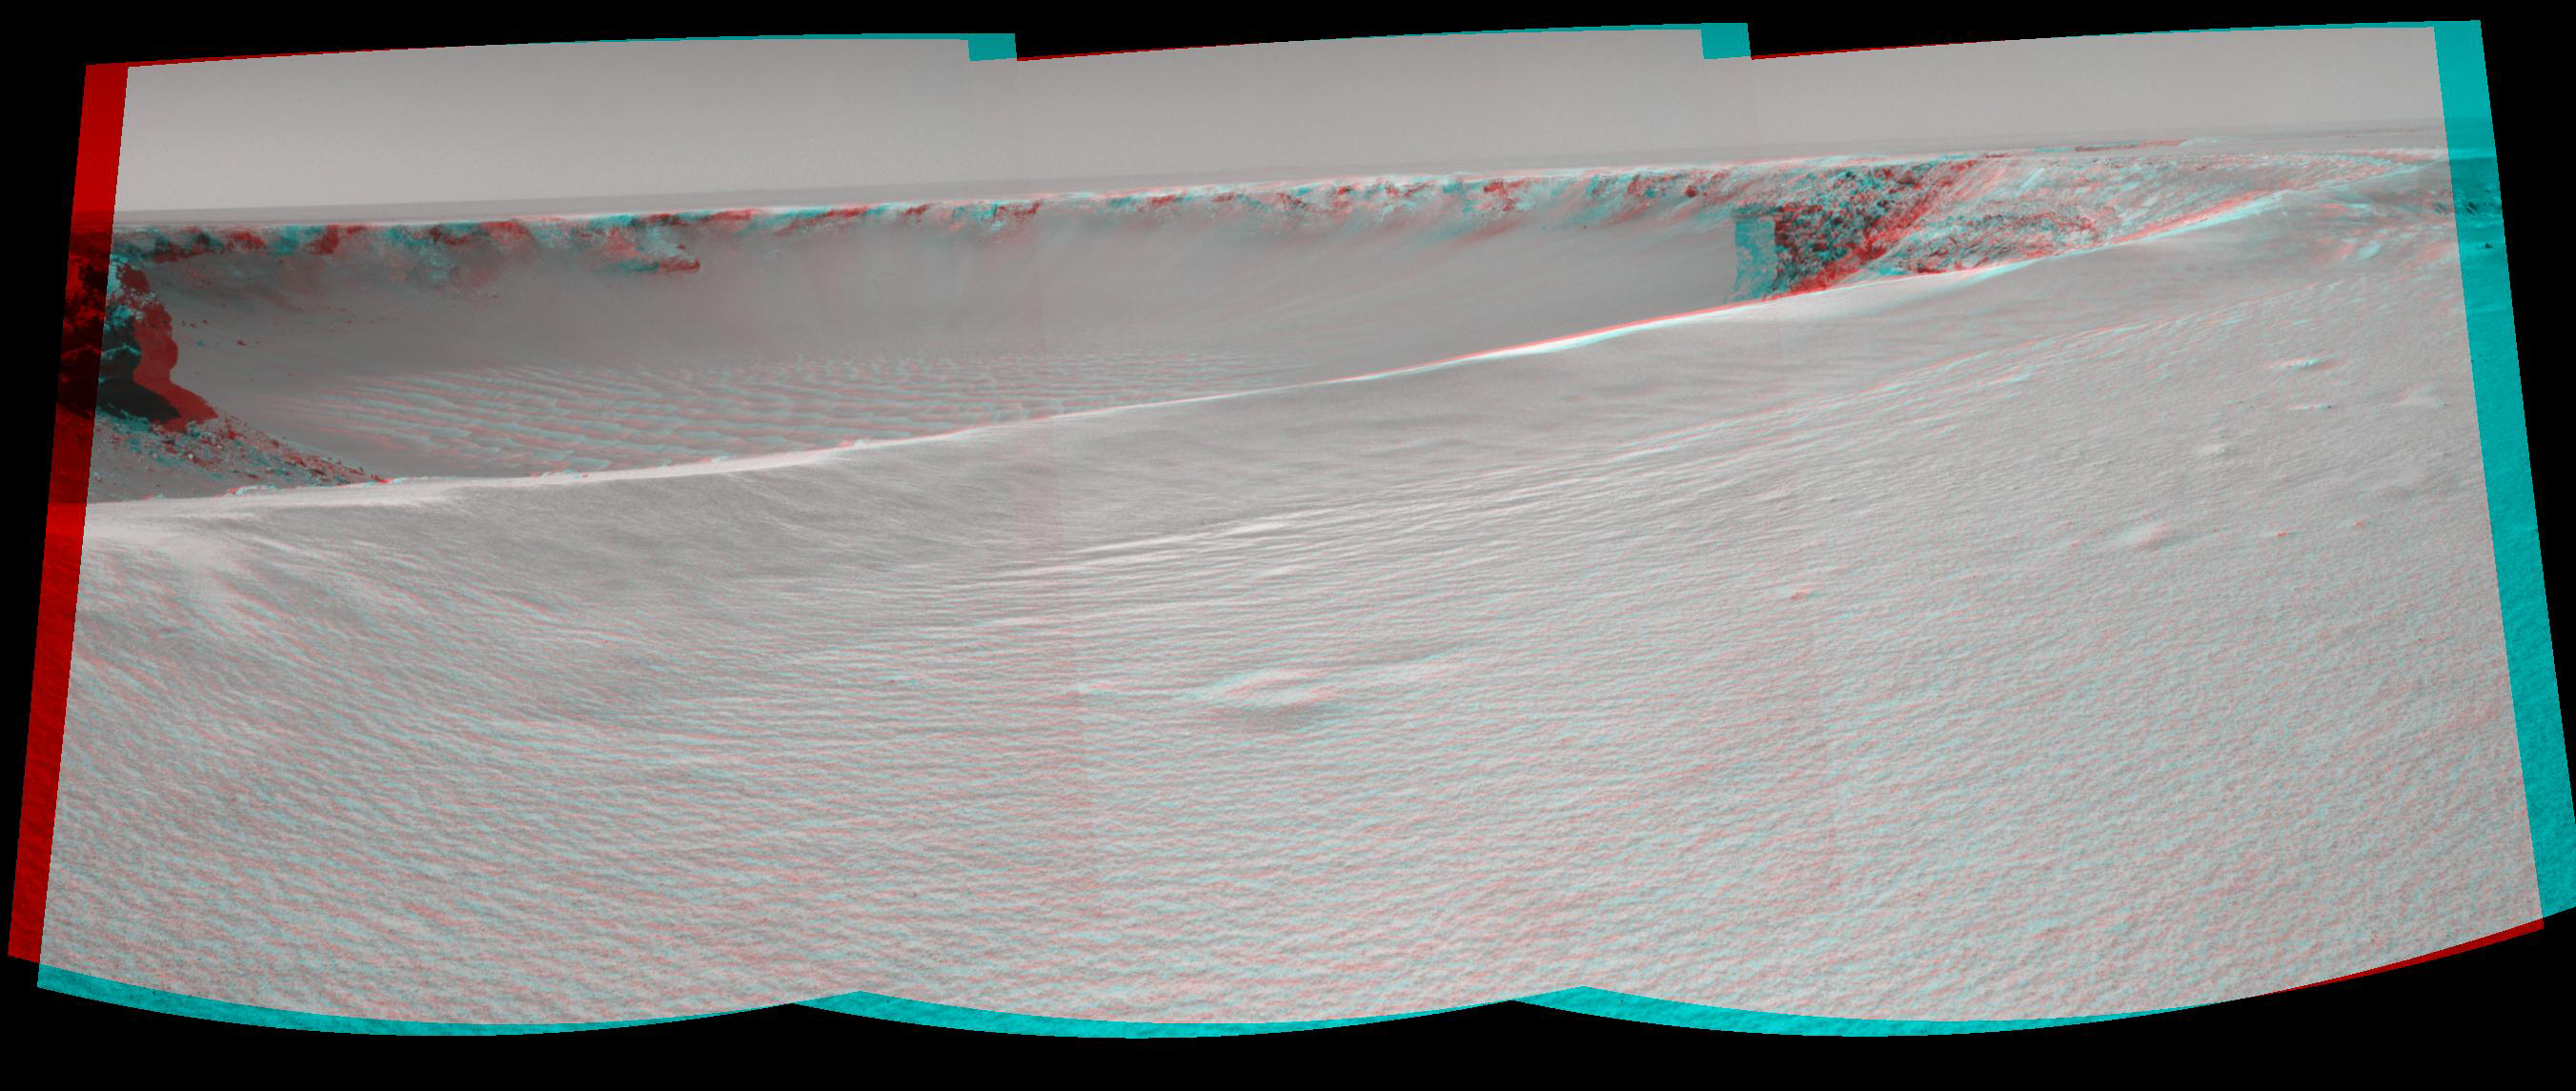

On the Rim of ‘Victoria Crater’ (Stereo)

NASA’s Mars rover Opportunity reached the rim of “Victoria Crater” in Mars’ Meridiani Planum region with a 26-meter (85-foot) drive during the rover’s 951st Martian day, or sol (Sept. 26, 2006). After the drive, the rover’s navigation camera took the three exposures combined into this view of the crater’s interior. This crater has been the mission’s long-term destination for the past 21 Earth months.

A half mile in the distance one can see about 20 percent of the far side of the crater framed by the rocky cliffs in the foreground to the left and right of the image. The rim of the crater is composed of alternating promontories, rocky points towering approximately 70 meters (230 feet) above the crater floor, and recessed alcoves. The bottom of the crater is covered by sand that has been shaped into ripples by the Martian wind.

The position at the end of the sol 951 drive is about six meters from the lip of an alcove called “Duck Bay.” The rover team planned a drive for sol 952 that would move a few more meters forward, plus more imaging of the near and far walls of the crater.

Victoria Crater is about five times wider than “Endurance Crater,” which Opportunity spent six months examining in 2004, and about 40 times wider than “Eagle Crater,” where Opportunity first landed.

This view is presented as a cylindrical-perspective projection with geometric seam correction.

Credit: NASA/JPL-Caltech